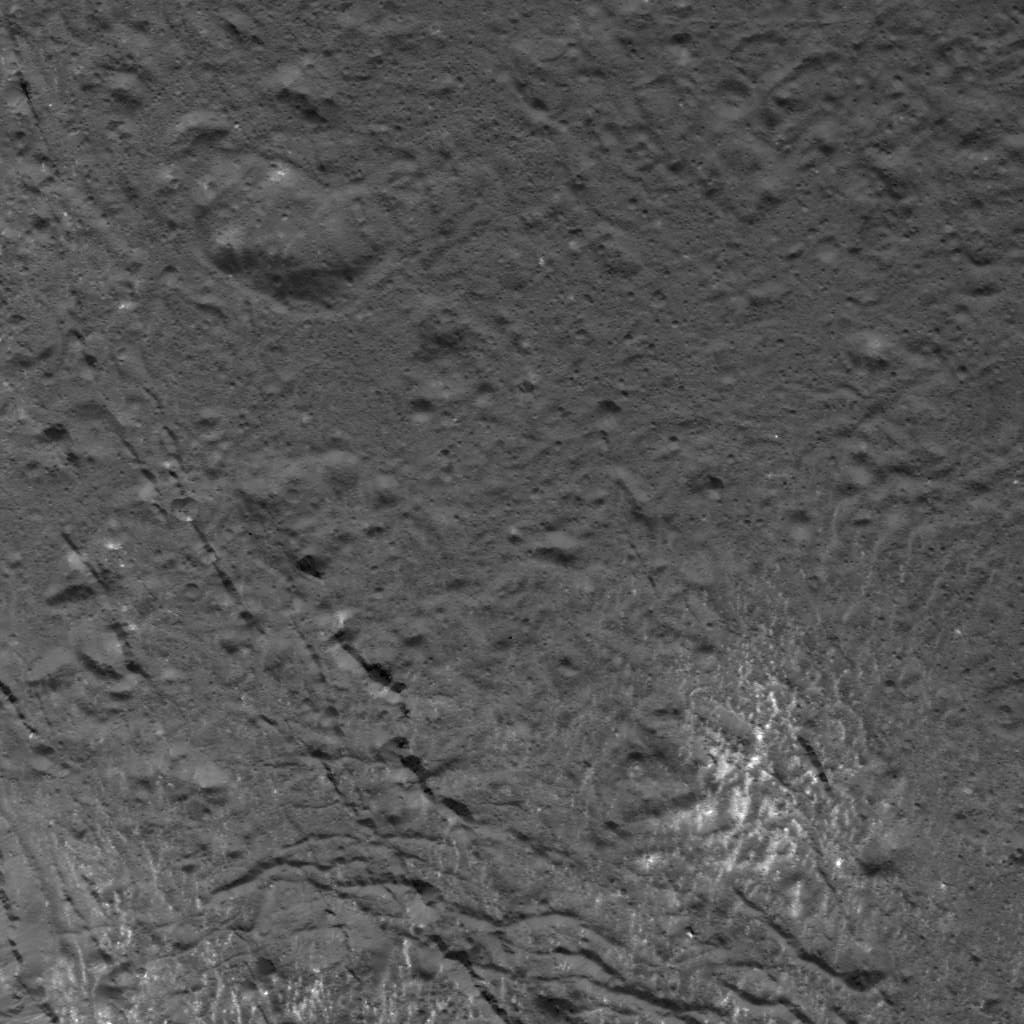

Complex Pattern on the Floor of Occator Crater

This image was obtained by NASA’s Dawn spacecraft on July 16, 2018 from an altitude of about 58 miles (93 kilometers).

The center of this picture is located at about 18.5 degrees north latitude and 240.9 degrees east longitude.

Dawn’s mission is managed by JPL for NASA’s Science Mission Directorate in Washington. Dawn is a project of the directorates Discovery Program, managed by NASA’s Marshall Space Flight Center in Huntsville, Alabama. JPL is responsible for overall Dawn mission science. Orbital ATK Inc., in Dulles, Virginia, designed and built the spacecraft. The German Aerospace Center, Max Planck Institute for Solar System Research, Italian Space Agency and Italian National Astrophysical Institute are international partners on the mission team.

Credit: NASA/JPL-Caltech/UCLA/MPS/DLR/IDA